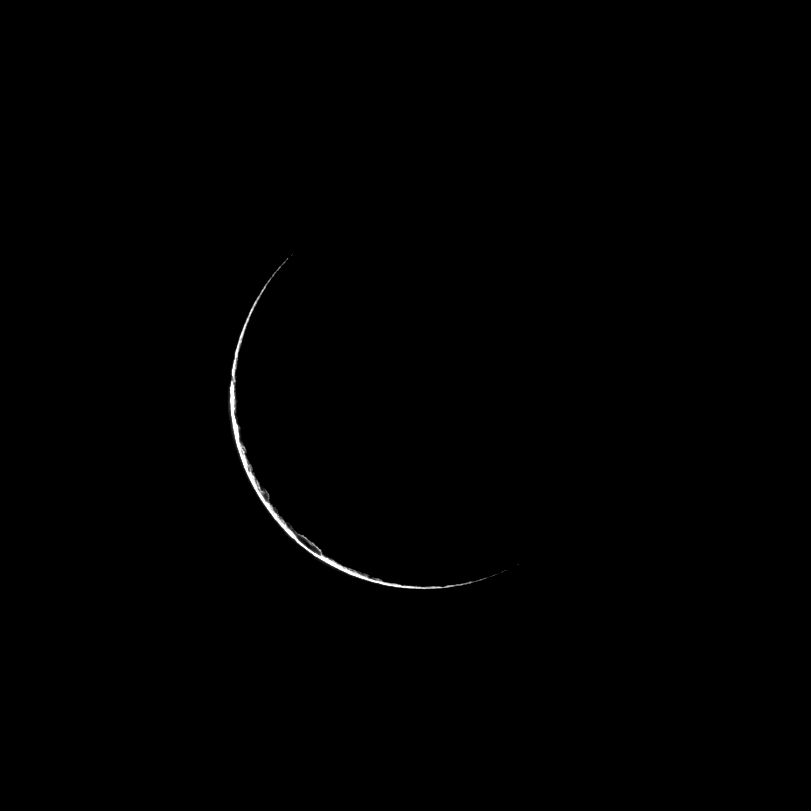

Dione’s Thumbnail

Only a sliver of Dione is visible as the Cassini spacecraft looks at the dark side of the moon.

In a high-phase viewing geometry like the one in which this picture was taken, the sun and the spacecraft are on nearly opposite sides of the moon. Here, only a narrow crescent reflects light forward toward Cassini’s camera. The outline of a crater is just visible in the southern hemisphere.

This view looks toward the leading hemisphere of Dione. North on Dione is up and rotated 2 degrees to the right. The image was taken in visible light with the Cassini spacecraft narrow-angle camera on Feb. 25, 2009. The view was acquired at a distance of approximately 484,000 kilometers (301,000 miles) from Dione and at a sun-Dione-spacecraft, or phase, angle of 166 degrees. Image scale is 3 kilometers (2 miles) per pixel.

The Cassini-Huygens mission is a cooperative project of NASA, the European Space Agency and the Italian Space Agency. The Jet Propulsion Laboratory, a division of the California Institute of Technology in Pasadena, manages the mission for NASA’s Science Mission Directorate, Washington, D.C. The Cassini orbiter and its two onboard cameras were designed, developed and assembled at JPL. The imaging operations center is based at the Space Science Institute in Boulder, Colo.

Credit: NASA/JPL/Space Science Institute